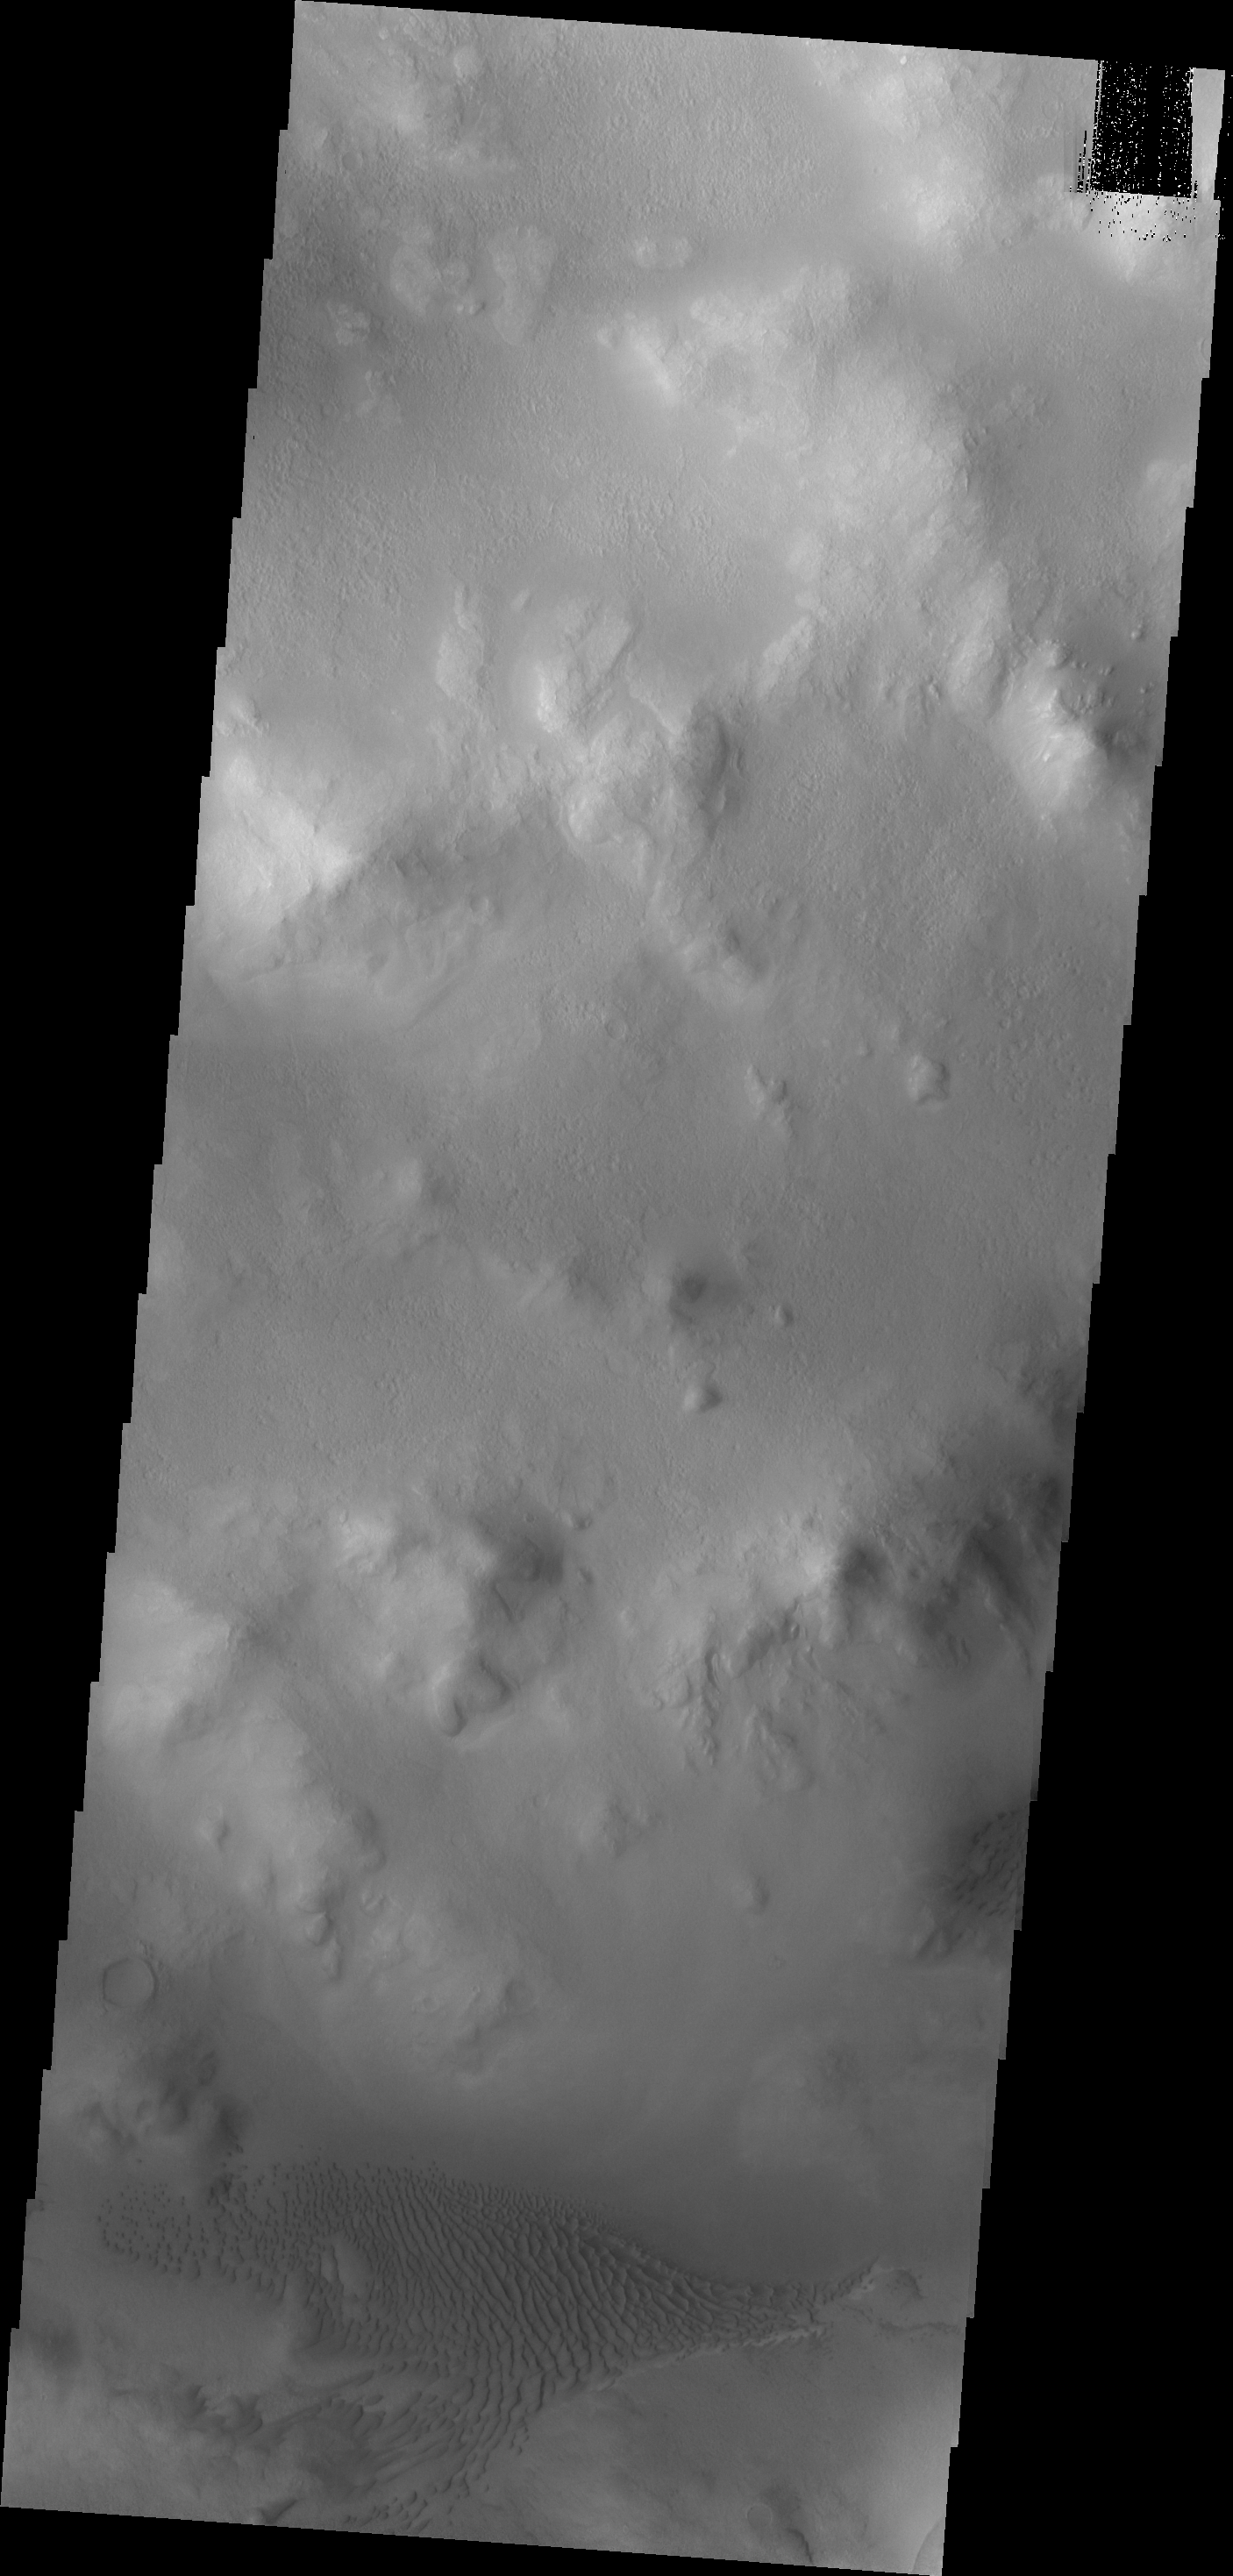

Lyot Crater Dunes

The dunes in today’s image are located on the floor of Lyot Crater.

Credit: NASA/JPL/ASU